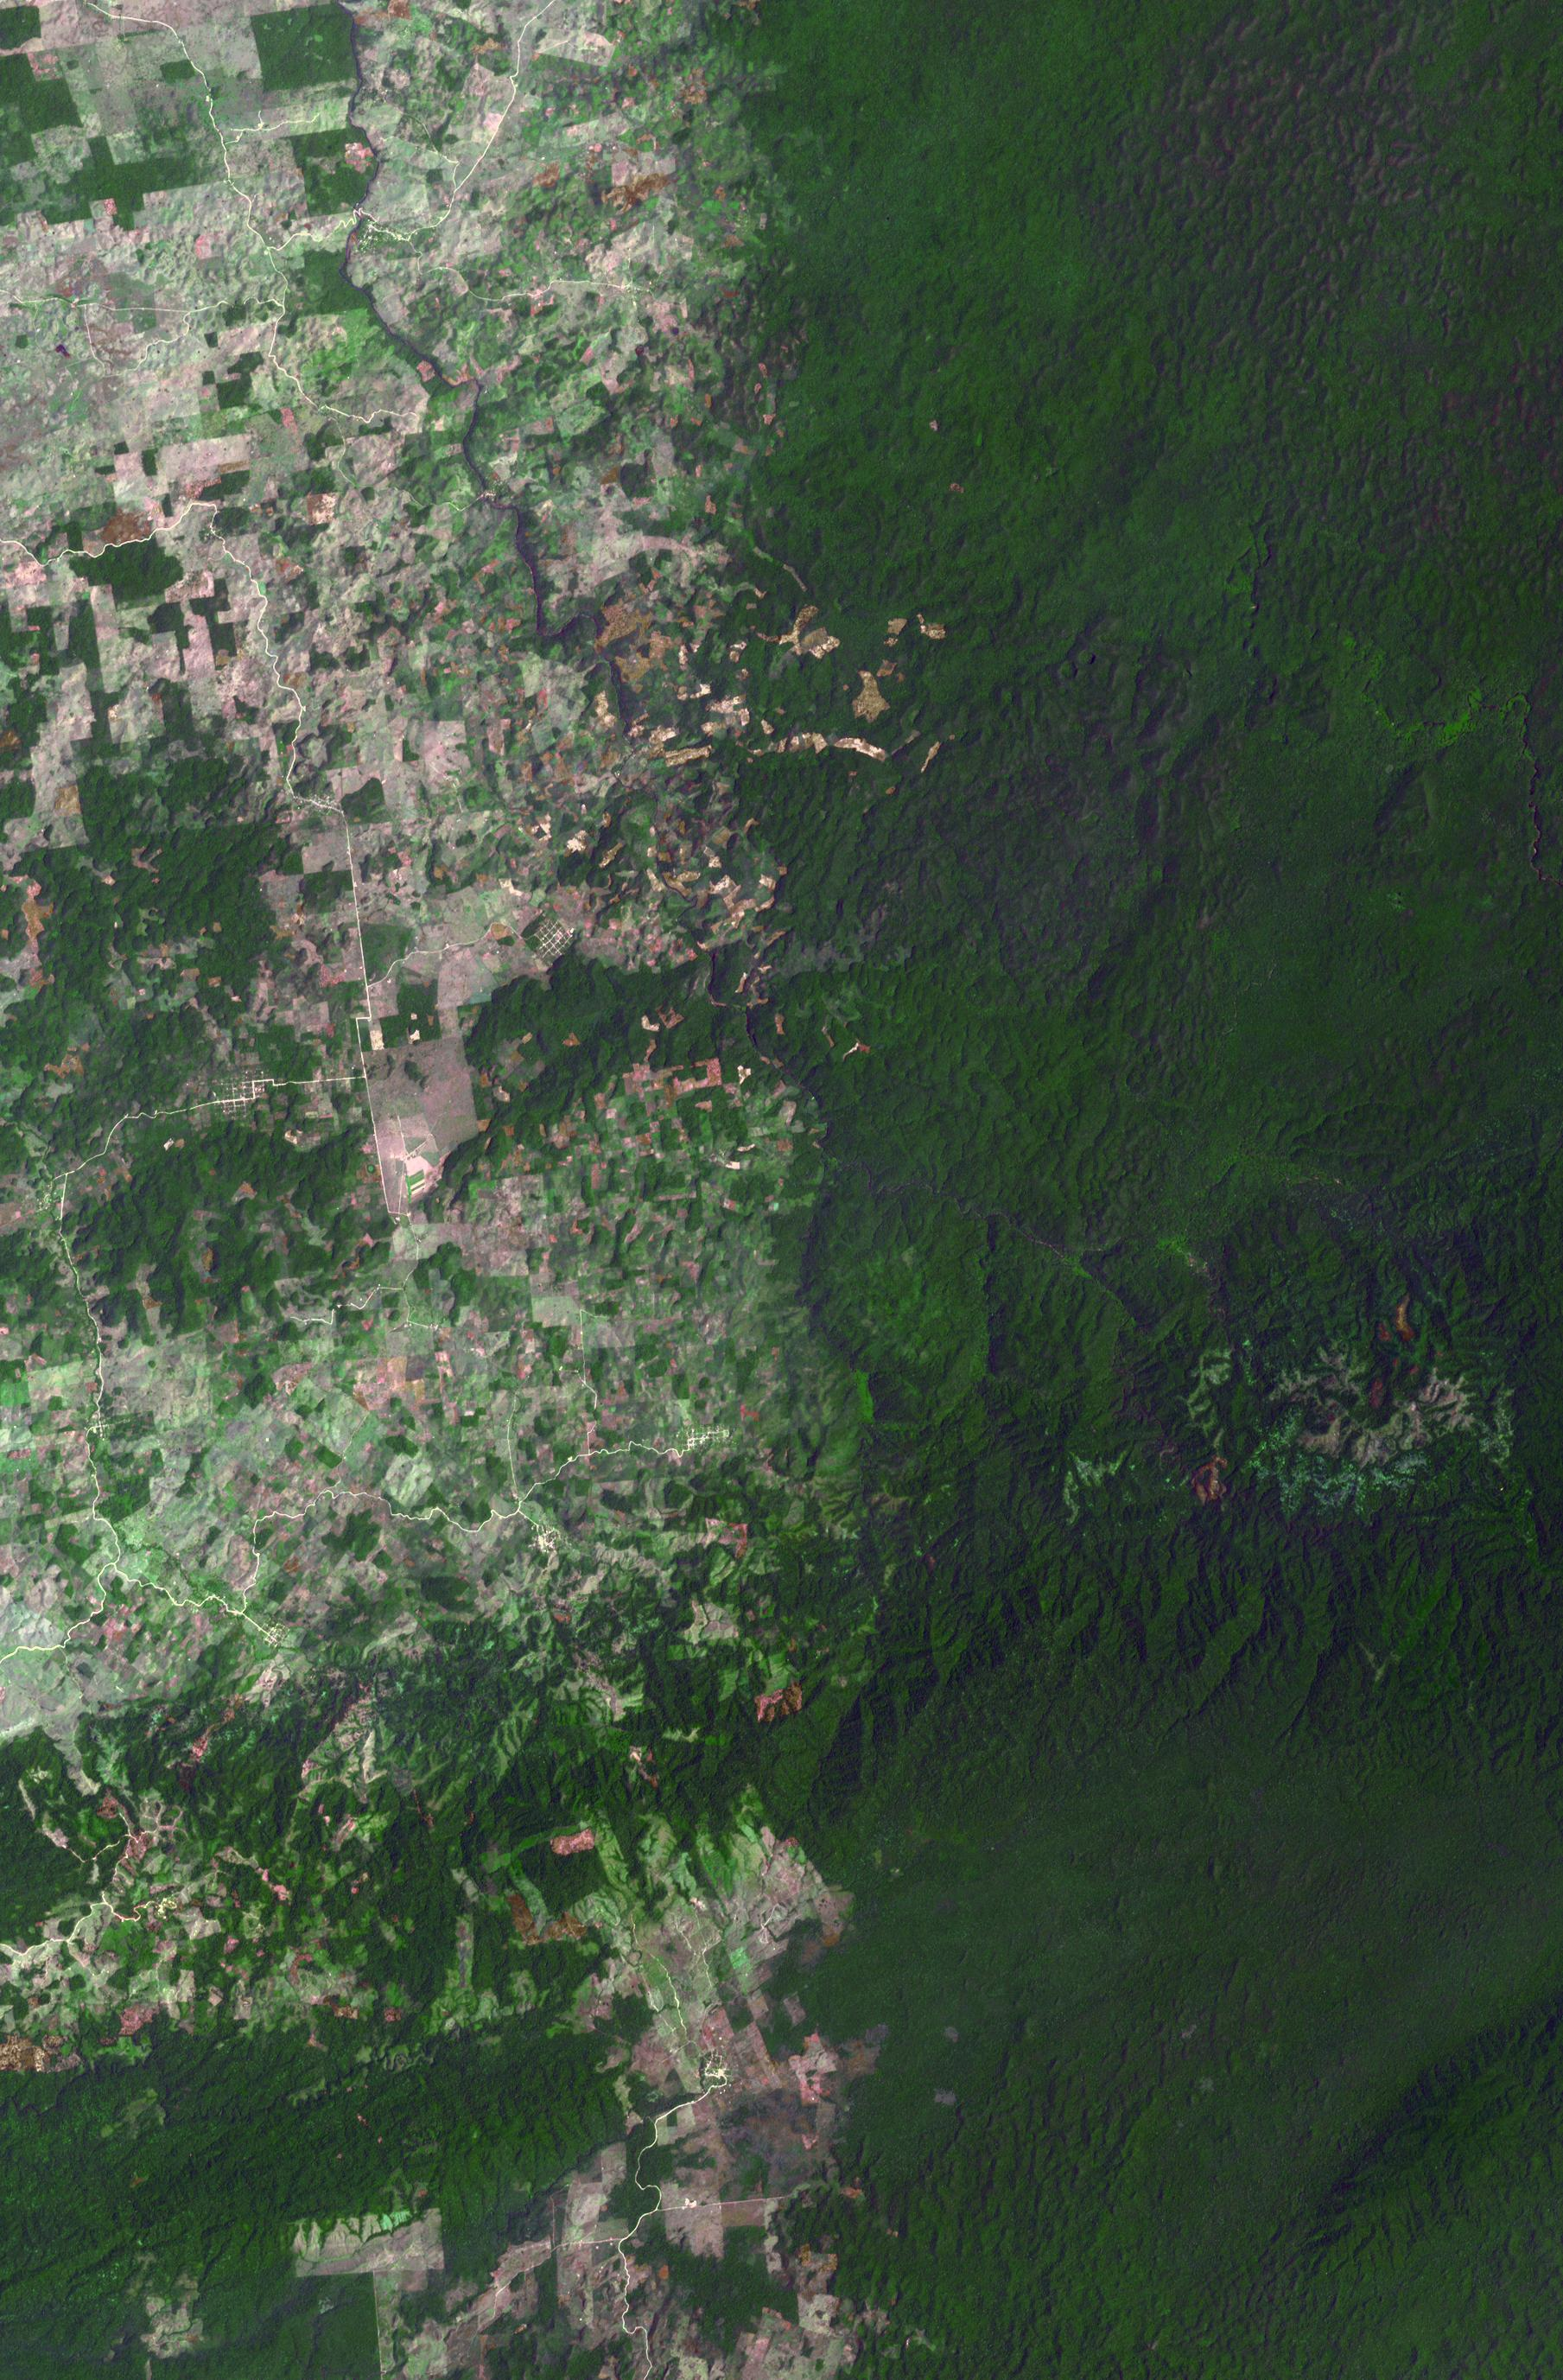

Belize-Guatemala Border

The border between Belize and Guatemala illustrates striking differences in land use practices. In a study of deforestation published in 2016, Chicas and co-authors found that in their study area between 1991 and 2014, on the Guatemalan side of the border forested land declined 32%; in Belize, forested area declined 11%. In part of their study area shown in this image, the difference is more dramatic: near-pristine forest in Belize on the right, and agricultural fields in Guatemala on the left. The image was acquired May 10, 2016, covers an area of 27 by 41 km, and is located at 16.7 degrees north, 89.2 degrees west.

With its 14 spectral bands from the visible to the thermal infrared wavelength region and its high spatial resolution of 15 to 90 meters (about 50 to 300 feet), ASTER images Earth to map and monitor the changing surface of our planet. ASTER is one of five Earth-observing instruments launched Dec. 18, 1999, on Terra. The instrument was built by Japan’s Ministry of Economy, Trade and Industry. A joint U.S./Japan science team is responsible for validation and calibration of the instrument and data products.

The broad spectral coverage and high spectral resolution of ASTER provides scientists in numerous disciplines with critical information for surface mapping and monitoring of dynamic conditions and temporal change. Example applications are: monitoring glacial advances and retreats; monitoring potentially active volcanoes; identifying crop stress; determining cloud morphology and physical properties; wetlands evaluation; thermal pollution monitoring; coral reef degradation; surface temperature mapping of soils and geology; and measuring surface heat balance.

The U.S. science team is located at NASA’s Jet Propulsion Laboratory, Pasadena, Calif. The Terra mission is part of NASA’s Science Mission Directorate, Washington, D.C.

Credit: NASA/METI/AIST/Japan Space Systems, and U.S./Japan ASTER Science Team